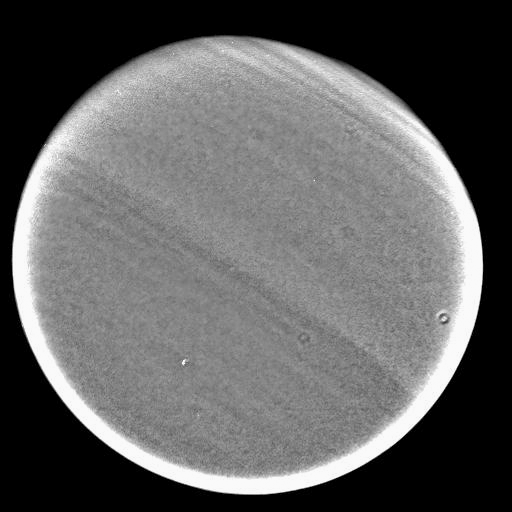

Second Titan Targeted Flyby #2

This image was taken during Cassini’s very close approach to Titan on Dec. 13, 2004.

The view shows pronounced banding in the Titan atmosphere. The image has been processed to enhance the banding, but a few artifacts of the imaging process, such as the small “doughnut” shape at right, remain.

The image was obtained with the Cassini spacecraft wide angle camera at a distance of approximately 124,800 kilometers (77,500 miles) from Titan, through a filter sensitive to wavelengths of infrared light centered at 890 nanometers. The Sun-Titan-spacecraft, or phase, angle is 15 degrees. The image scale is about 7.5 kilometers (4.6 miles) per pixel.

The Cassini-Huygens mission is a cooperative project of NASA, the European Space Agency and the Italian Space Agency. The Jet Propulsion Laboratory, a division of the California Institute of Technology in Pasadena, manages the Cassini-Huygens mission for NASA’s Office of Space Science, Washington, D.C. The Cassini orbiter and its two onboard cameras, were designed, developed and assembled at JPL. The imaging team is based at the Space Science Institute, Boulder, Colo.

Credit: NASA/JPL/Space Science Institute